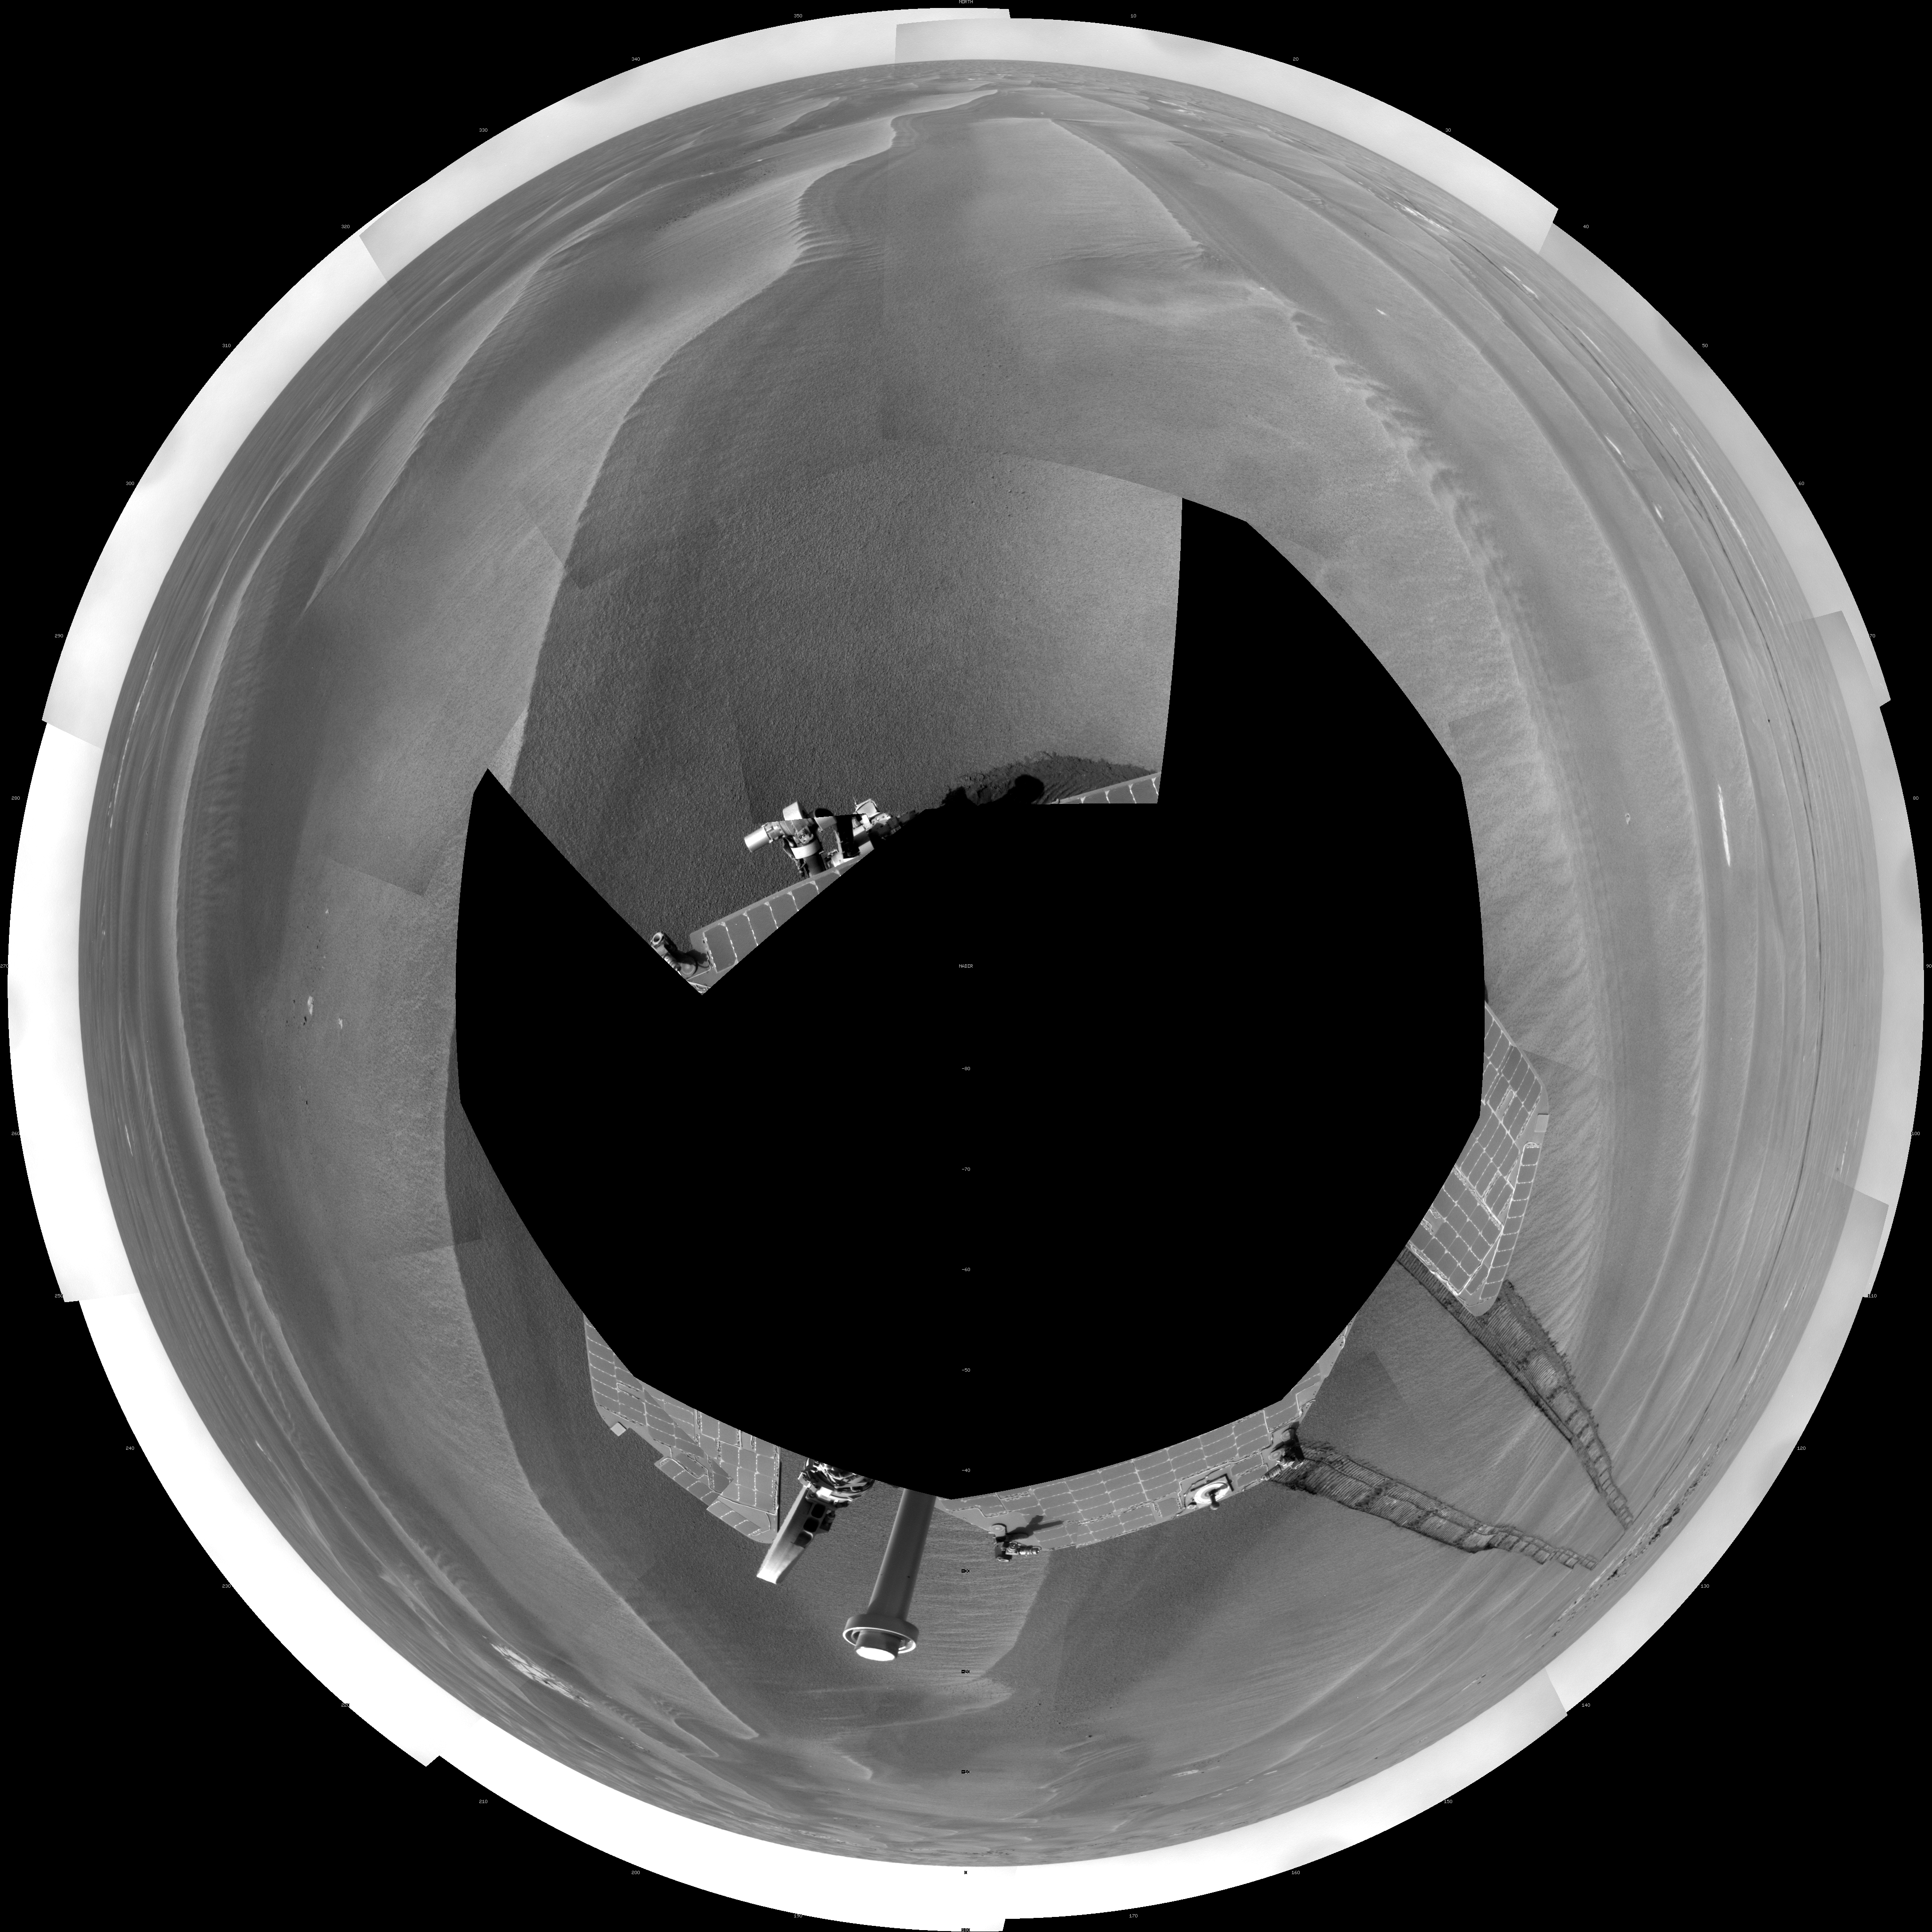

Opportunity’s Surroundings After Sol 1820 Drive (Polar)

NASA’s Mars Exploration Rover Opportunity used its navigation camera to take the images combined into this full-circle view of the rover’s surroundings during the 1,820th to 1,822nd Martian days, or sols, of Opportunity’s surface mission (March 7 to 9, 2009).

This view is presented as a polar projection with geometric seam correction. North is at the top.

The rover had driven 20.6 meters toward the northwest on Sol 1820 before beginning to take the frames in this view. Tracks from that drive recede southwestward. For scale, the distance between the parallel wheel tracks is about 1 meter (about 40 inches).

The terrain in this portion of Mars’ Meridiani Planum region includes dark-toned sand ripples and small exposures of lighter-toned bedrock.

Credit: NASA/JPL-Caltech